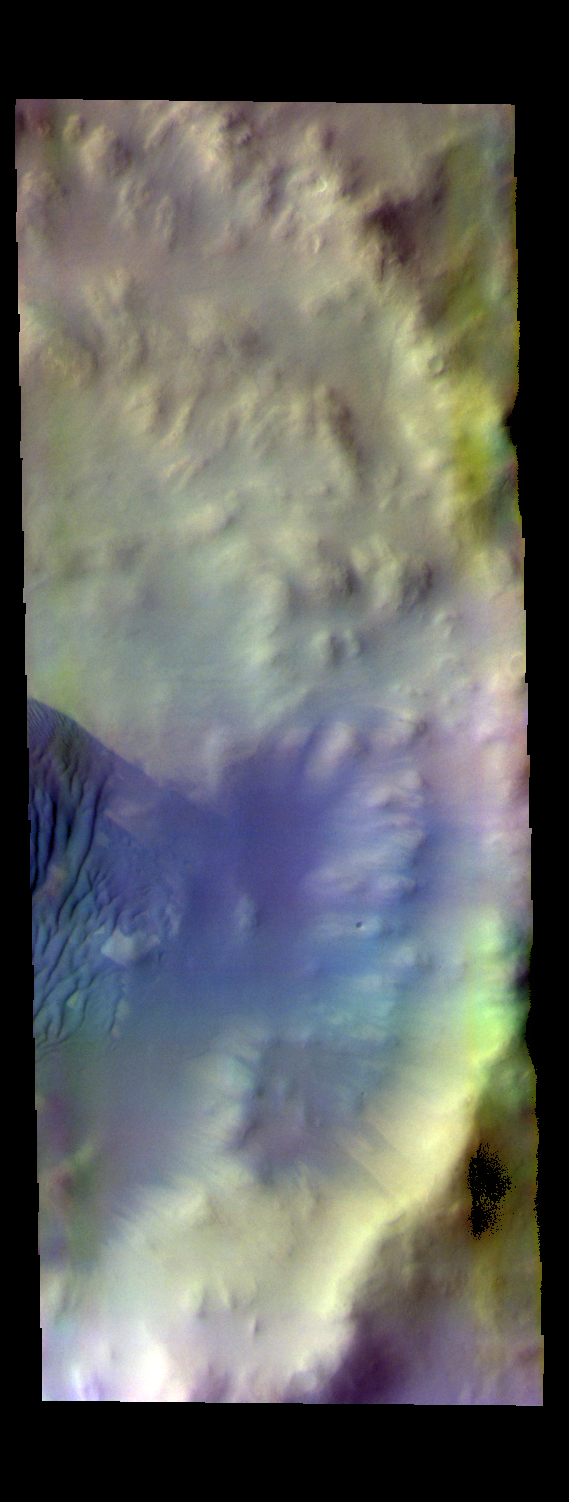

Wegener Crater Dunes – False Color

The THEMIS VIS camera contains 5 filters. The data from different filters can be combined in multiple ways to create a false color image. These false color images may reveal subtle variations of the surface not easily identified in a single band image. Today’s false color image shows some of the dunes on the floor of Wegener Crater. Dunes often appear as a dark blue in false color THEMIS images.

Credit: NASA/JPL-Caltech/ASU